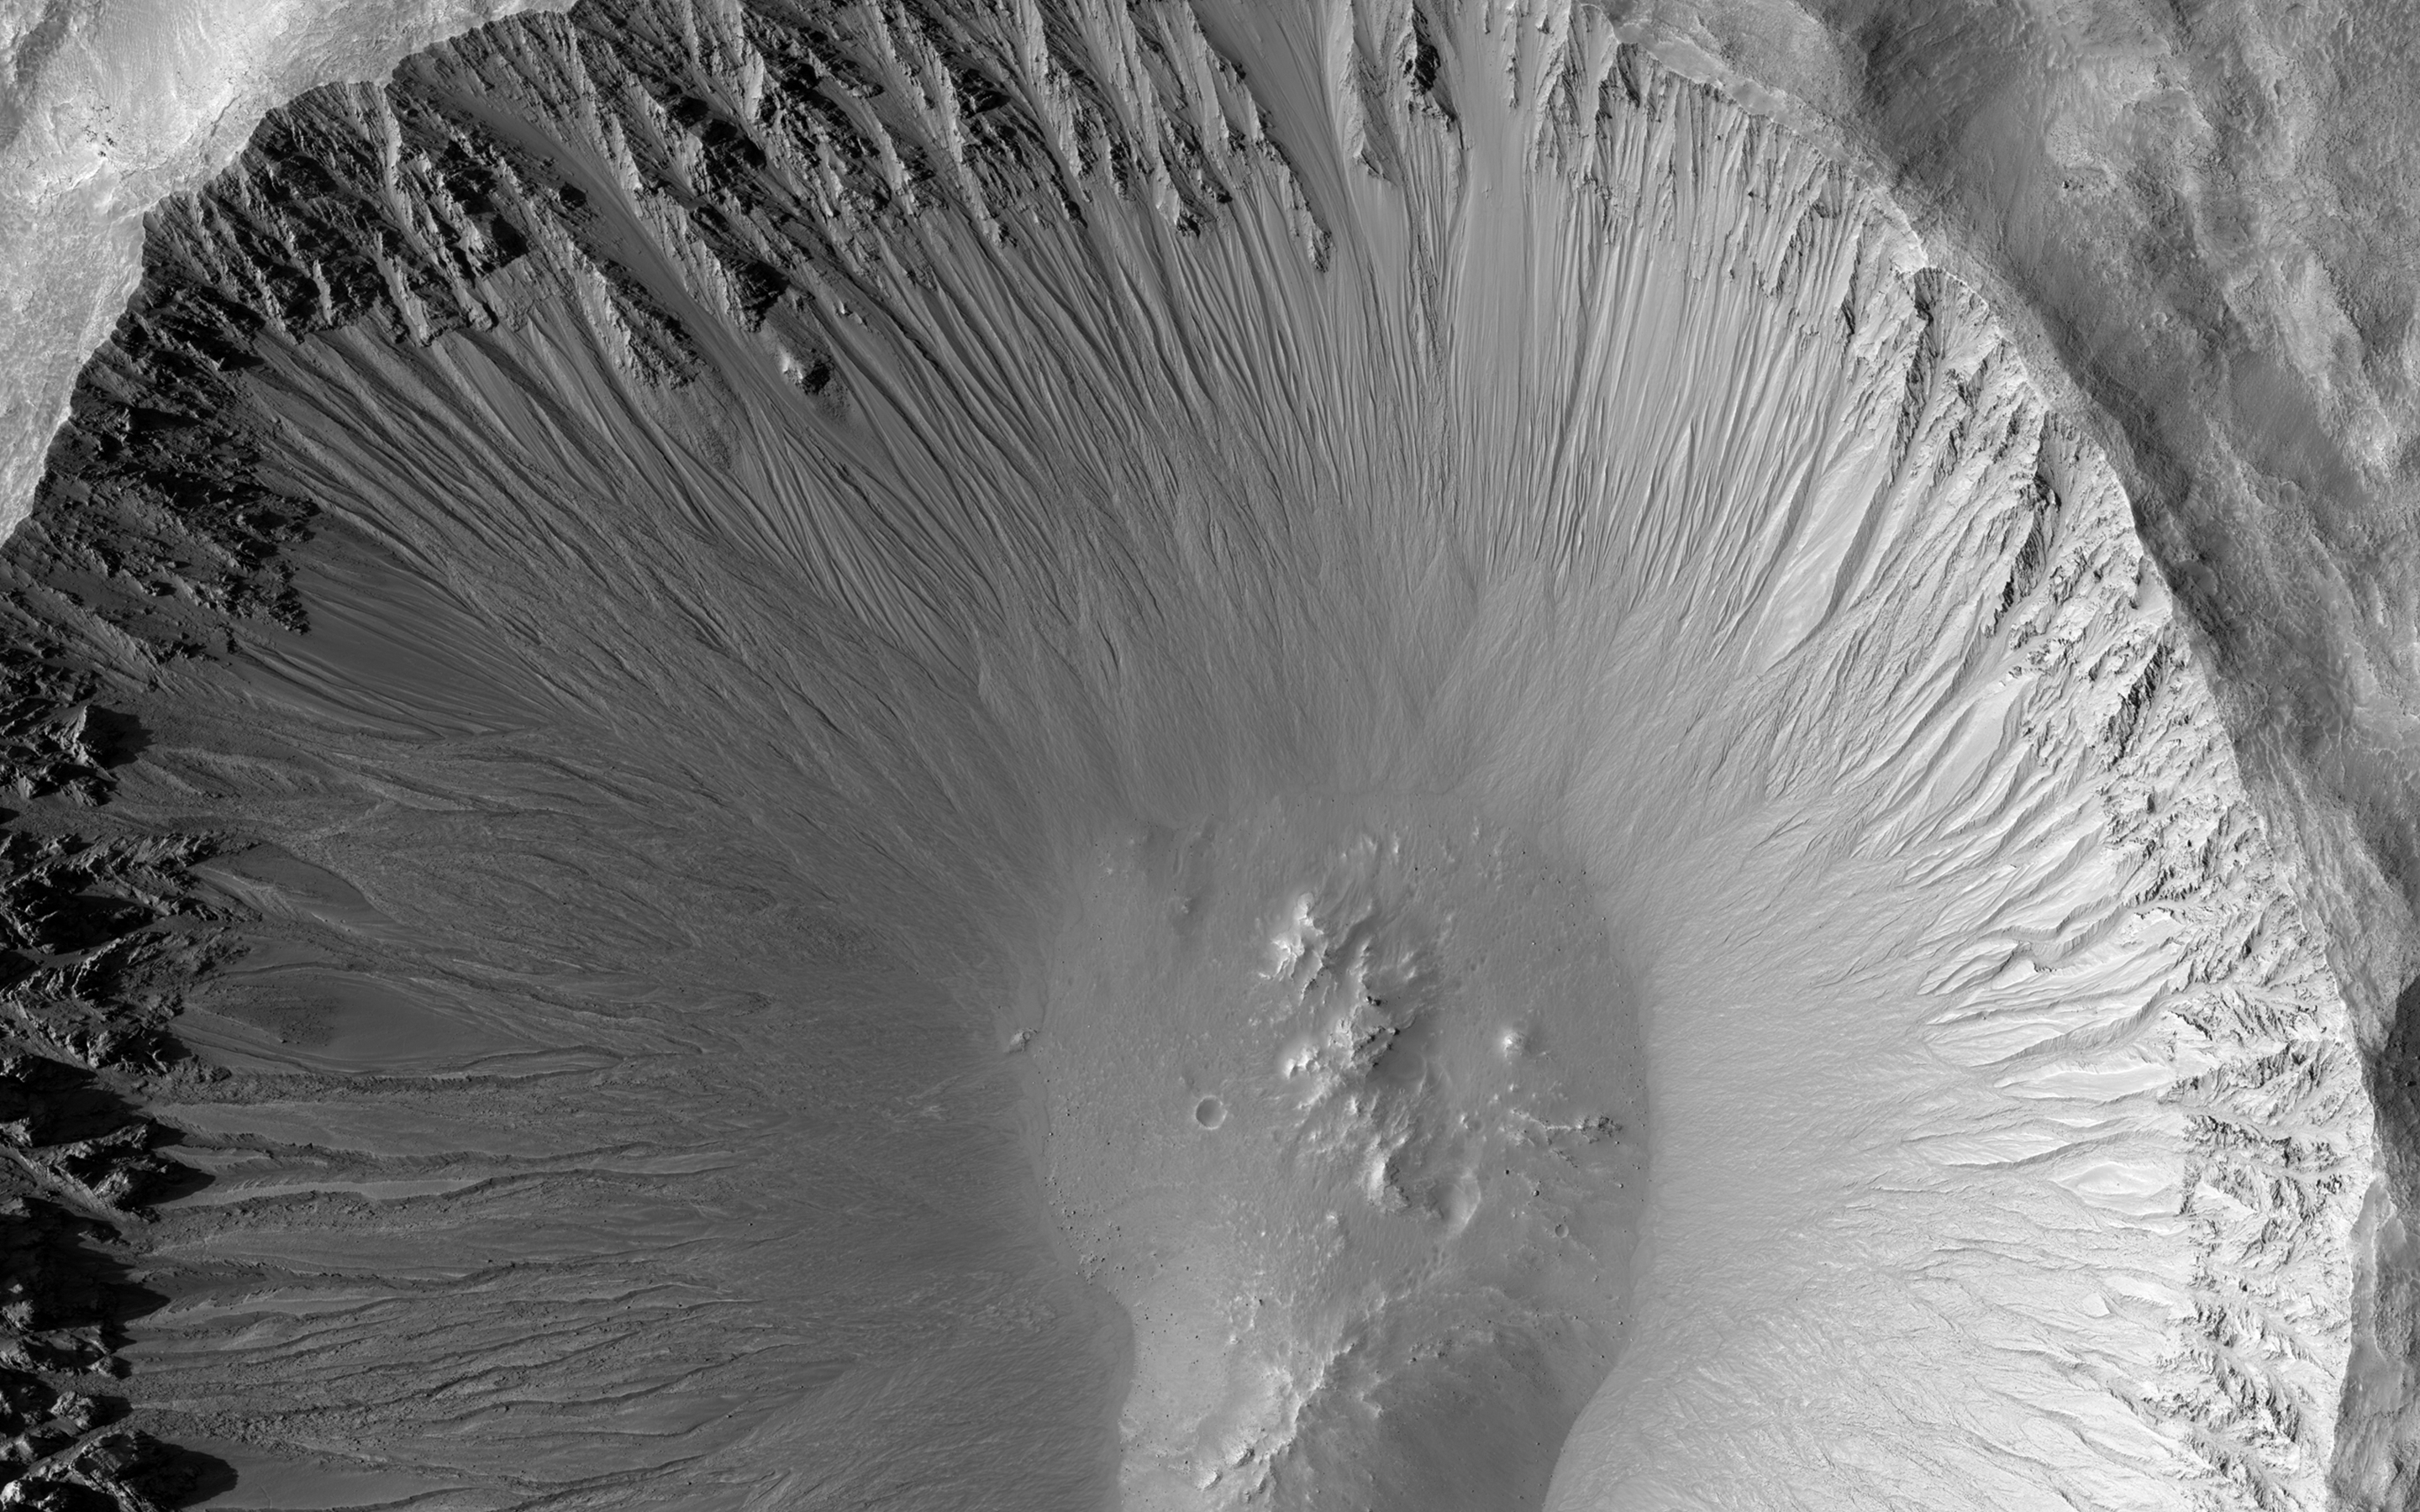

A Youthful Crater in the Cydonia Colles Region

The central portion of this image is dominated by a sharp-rimmed crater that is roughly 5 kilometers in diameter. On its slopes, gullies show young (i.e., geologically recent) headward erosion, which is the lengthening of the gully in the upslope direction.

This crater is also remarkable for another reason. This image is part of a stereo pair, and the anaglyph of these images shows that the bottom of the crater contains a small mound. This mound hints at a possible complex crater, with the mound being a central uplift. Complex craters as small as this one are uncommon and such examples may provide clues to the lithology of the rocks underground and possibly to the impact process itself.

This is a stereo pair with ESP_025716_2200.

The University of Arizona, Tucson, operates HiRISE, which was built by Ball Aerospace & Technologies Corp., Boulder, Colo. NASA’s Jet Propulsion Laboratory, a division of the California Institute of Technology in Pasadena, manages the Mars Reconnaissance Orbiter Project for NASA’s Science Mission Directorate, Washington.

Credit: NASA/JPL-Caltech/Univ. of Arizona